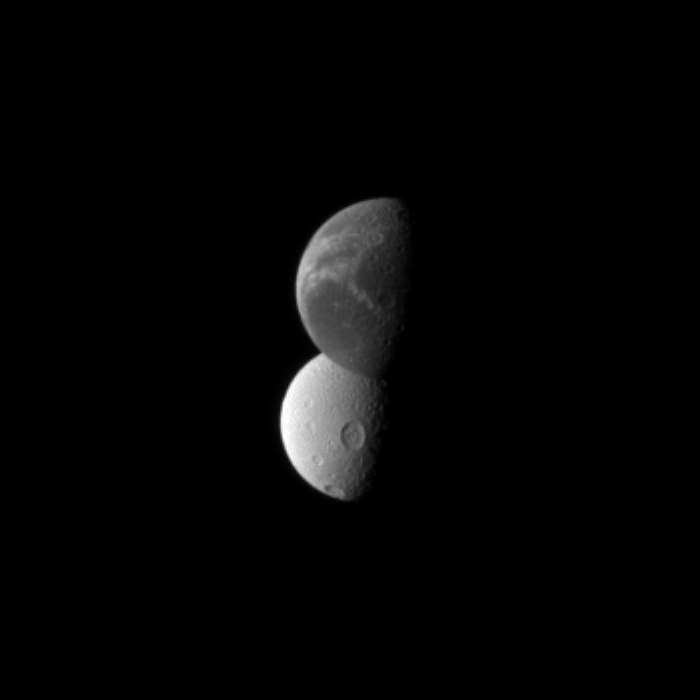

Wisps Before Craters

Saturn’s “wispy” moon Dione lies in front of the cratered surface of the moon Tethys, as seen by the Cassini spacecraft.

Dione is closest to the spacecraft here. At the top of the image, the bright “wispy” fractures are visible on Dione (1,123 kilometers, or 698 miles, across). See PIA10560 and PIA06163 to learn more. Beyond wispy Dione, the large crater Penelope can be seen near the equator of Tethys (1,062 kilometers, or 660 miles, across). See PIA08149 for a closer view of Penelope.

Lit terrain seen here is on the trailing hemispheres of the two moons. The image was taken in visible red light with the Cassini spacecraft narrow-angle camera on Dec. 6, 2010.

The view was obtained at a distance of approximately 2.1 million kilometers (1.3 million miles) from Dione and at a Sun-Dione-spacecraft, or phase, angle of 75 degrees.

The view was obtained at a distance of approximately 2.2 million kilometers (1.4 million miles) from Tethys and at a Sun-Tethys-spacecraft, or phase, angle of 75 degrees. Scale in the original image was 12 kilometers (7 miles) per pixel on Dione and 13 kilometers (8 miles) per pixel on Tethys. The image was contrast enhanced and magnified by a factor of two to enhance the visibility of surface features.

The Cassini-Huygens mission is a cooperative project of NASA, the European Space Agency and the Italian Space Agency. The Jet Propulsion Laboratory, a division of the California Institute of Technology in Pasadena, manages the mission for NASA’s Science Mission Directorate, Washington, D.C. The Cassini orbiter and its two onboard cameras were designed, developed and assembled at JPL. The imaging operations center is based at the Space Science Institute in Boulder, Colo.

Credit: NASA/JPL/Space Science Institute